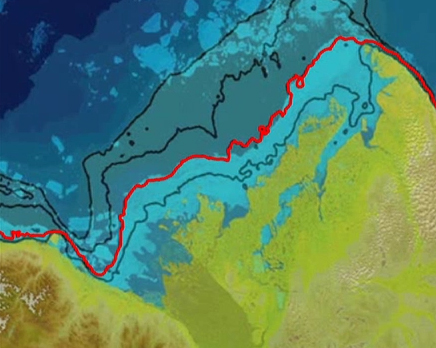

Warm Rivers Play Role in Arctic Sea Ice Melt (Animation)

This movie depicts the role that seafloor topography plays in maintaining the sea ice stuck along the shoreline of Canada’s Mackenzie River delta, which holds back and delays the discharge of warm water from the Mackenzie River into the Arctic Ocean. The stuck sea ice appears as a blue band in this map, created with data from the Moderate Resolution Imaging Spectroradiometer (MODIS) instrument on NASA’s Terra spacecraft on June 14, 2012. The map fades away, revealing the depth of the seafloor below the sea ice. The highlighted contour line, which represents a depth of 25 meters, coincides with the outer edge of the stuck sea ice. A similar feature was also observed in 2013.

Credit: NASA/International Bathymetric Chart of the Arctic Ocean, Version 3.0